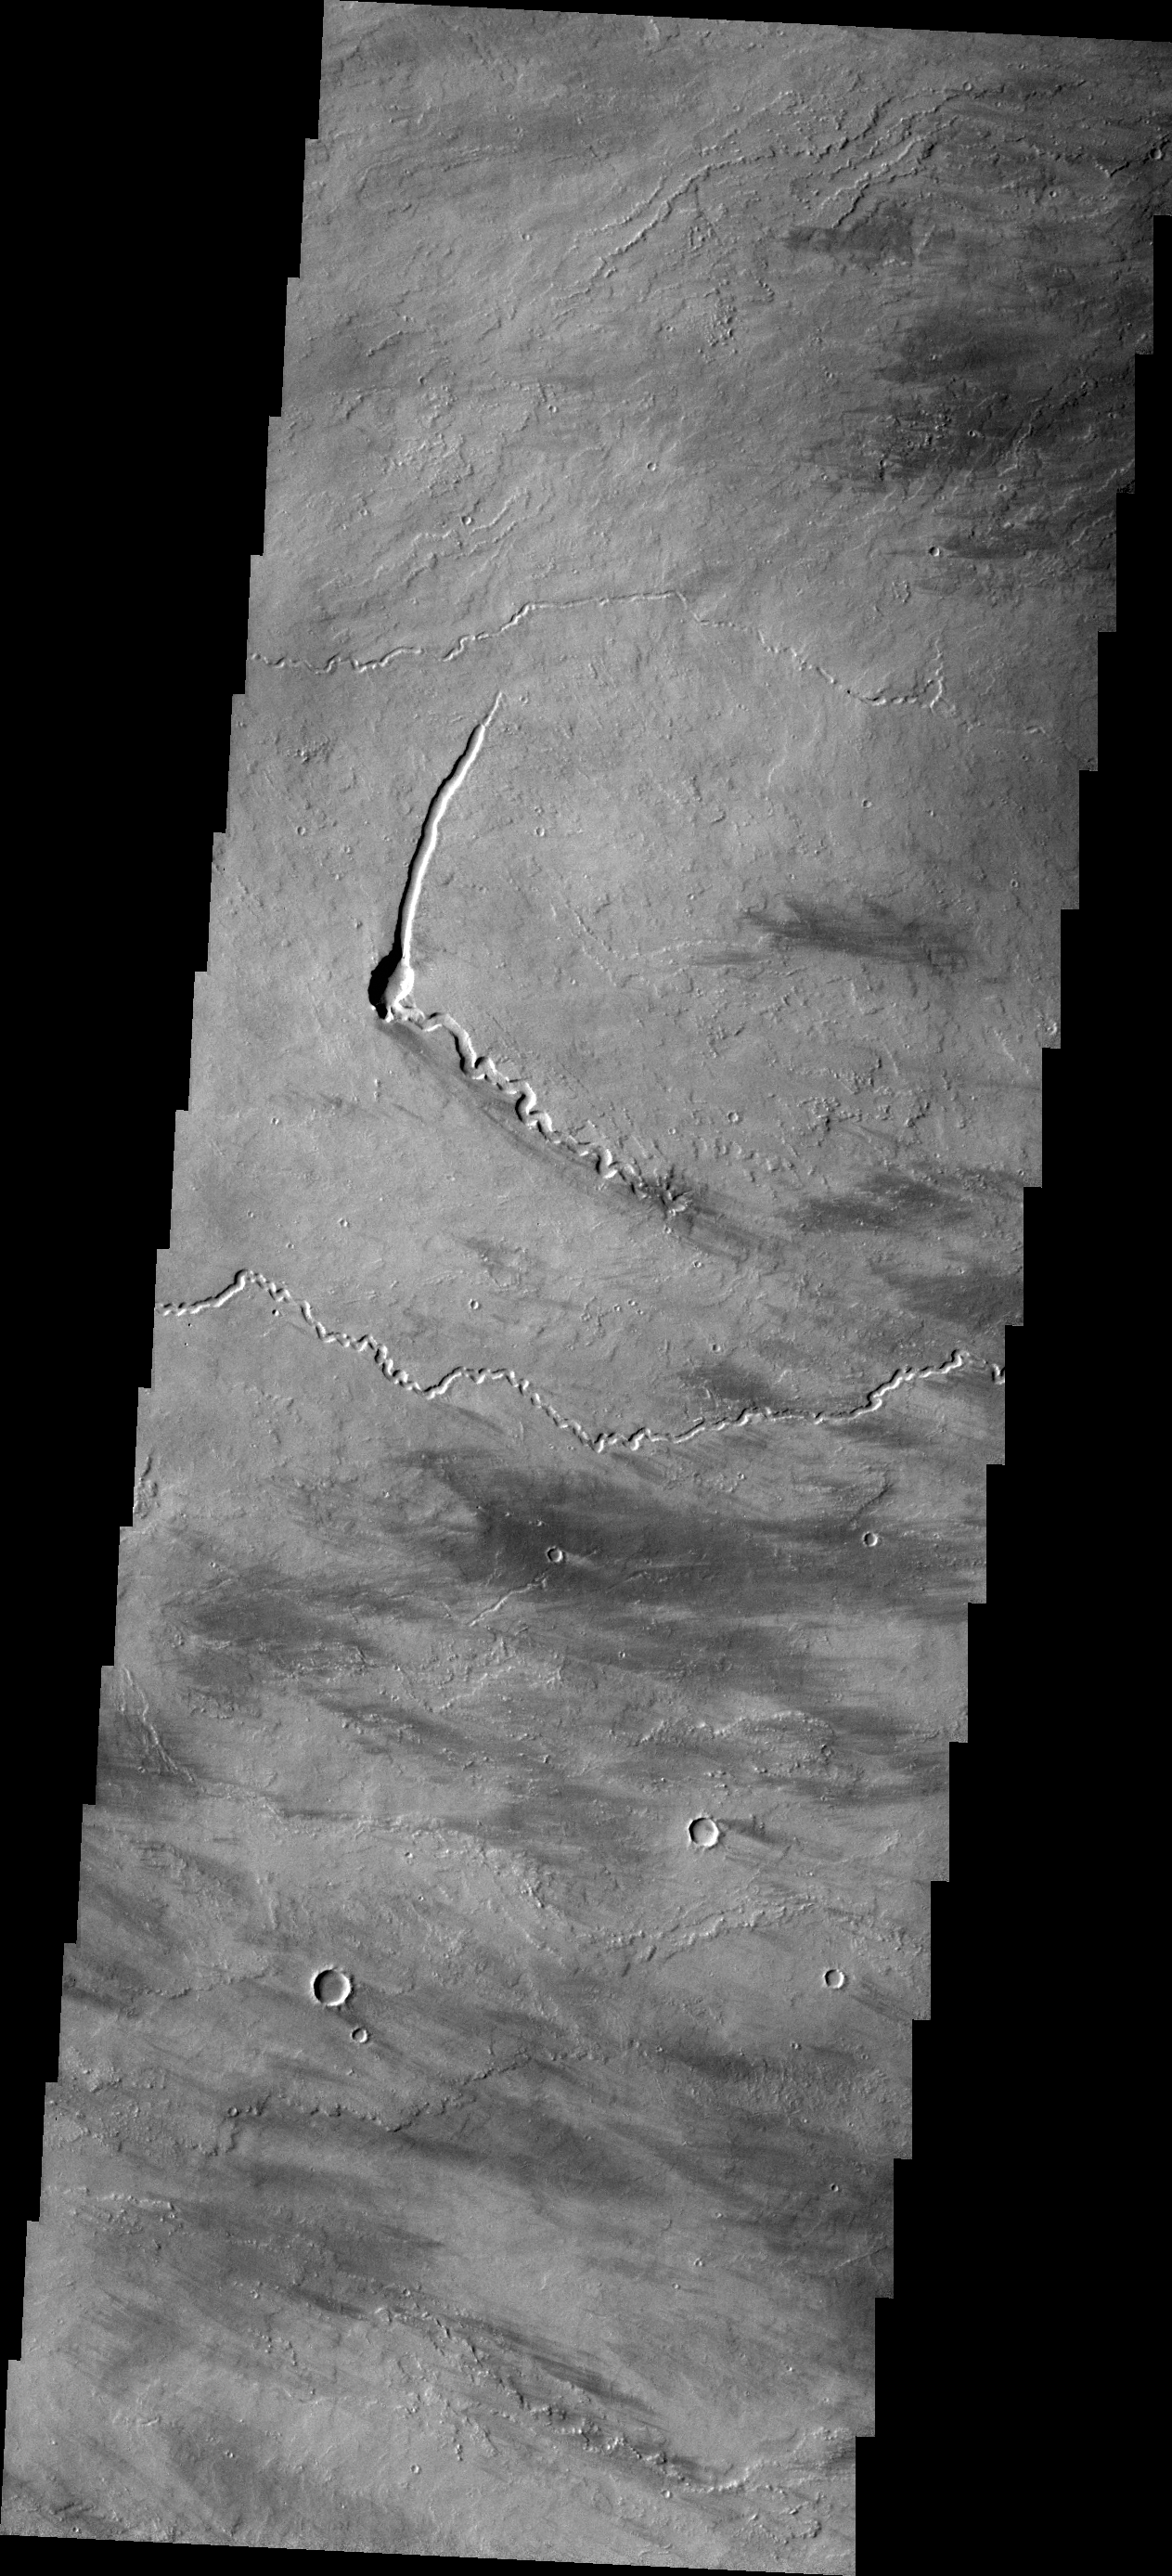

Pavonis Mons

The small channels in this VIS image are lava channels just southeastern of Pavonis Mons.

Credit: NASA/JPL/ASU